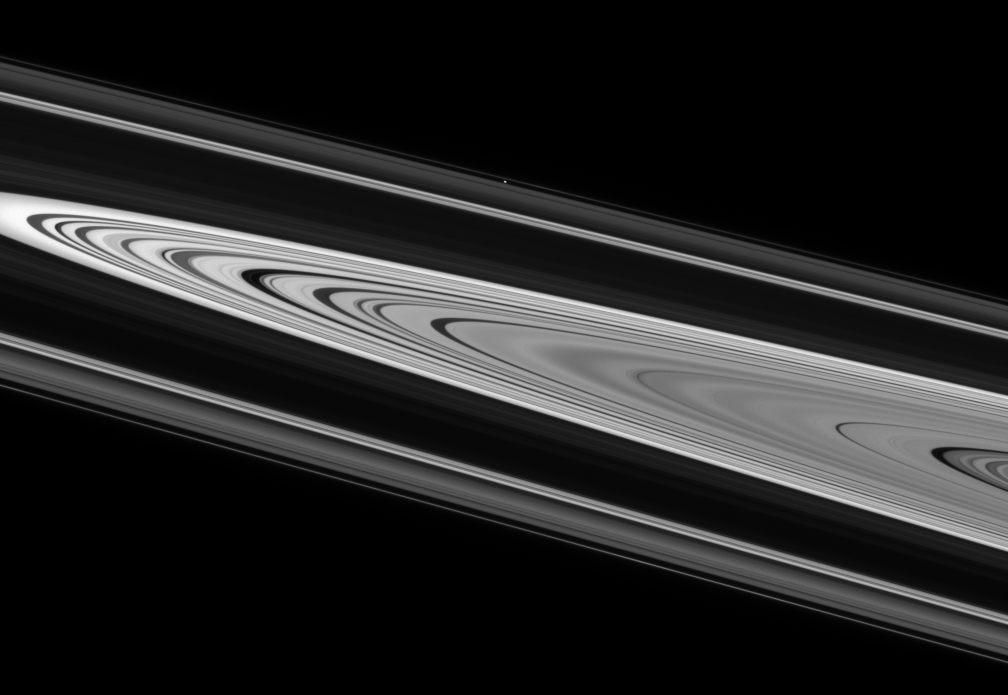

Sidelong View

Saturn’s enchanting rings display crisply defined edges and strong contrast on their unilluminated side.

Atlas (32 kilometers, or 20 miles across) sits on the far side of the rings above center, between the A and F rings. This view was acquired from about 1 degree above the ringplane.

The image was taken in visible light with the Cassini spacecraft narrow-angle camera on June 21, 2007 at a distance of approximately 2.4 million kilometers (1.5 million miles) from Atlas. Image scale is 14 kilometers (9 miles) per pixel.

The Cassini-Huygens mission is a cooperative project of NASA, the European Space Agency and the Italian Space Agency. The Jet Propulsion Laboratory, a division of the California Institute of Technology in Pasadena, manages the mission for NASA’s Science Mission Directorate, Washington, D.C. The Cassini orbiter and its two onboard cameras were designed, developed and assembled at JPL. The imaging operations center is based at the Space Science Institute in Boulder, Colo.

Credit: NASA/JPL/Space Science Institute